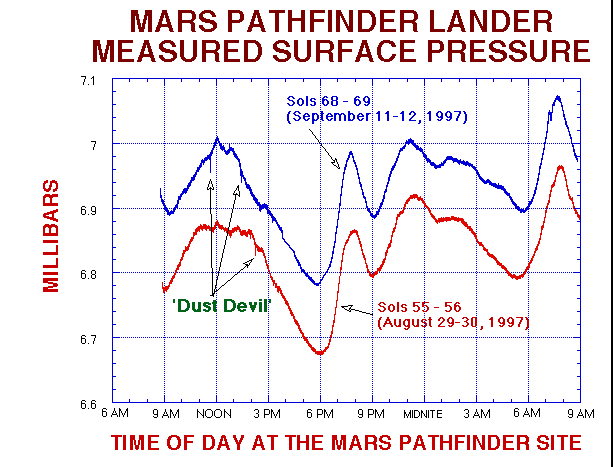

MPF Lander Measured Surface Pressure

Here is a comparison of the most recent 24-hour met sessions. Note the general trend of increasing pressure with time into the mission. This indicates that the South polar cap is reducing, freeing CO2 into the atmosphere. Also note small pressure features around noon, which we think are “dust-devils.”

Mars Pathfinder is the second in NASA’s Discovery program of low-cost spacecraft with highly focused science goals. The Jet Propulsion Laboratory, Pasadena, CA, developed and manages the Mars Pathfinder mission for NASA’s Office of Space Science, Washington, D.C. JPL is a division of the California Institute of Technology (Caltech).

Photojournal note: Sojourner spent 83 days of a planned seven-day mission exploring the Martian terrain, acquiring images, and taking chemical, atmospheric and other measurements. The final data transmission received from Pathfinder was at 10:23 UTC on September 27, 1997. Although mission managers tried to restore full communications during the following five months, the successful mission was terminated on March 10, 1998.

Credit: NASA/JPL/ASU